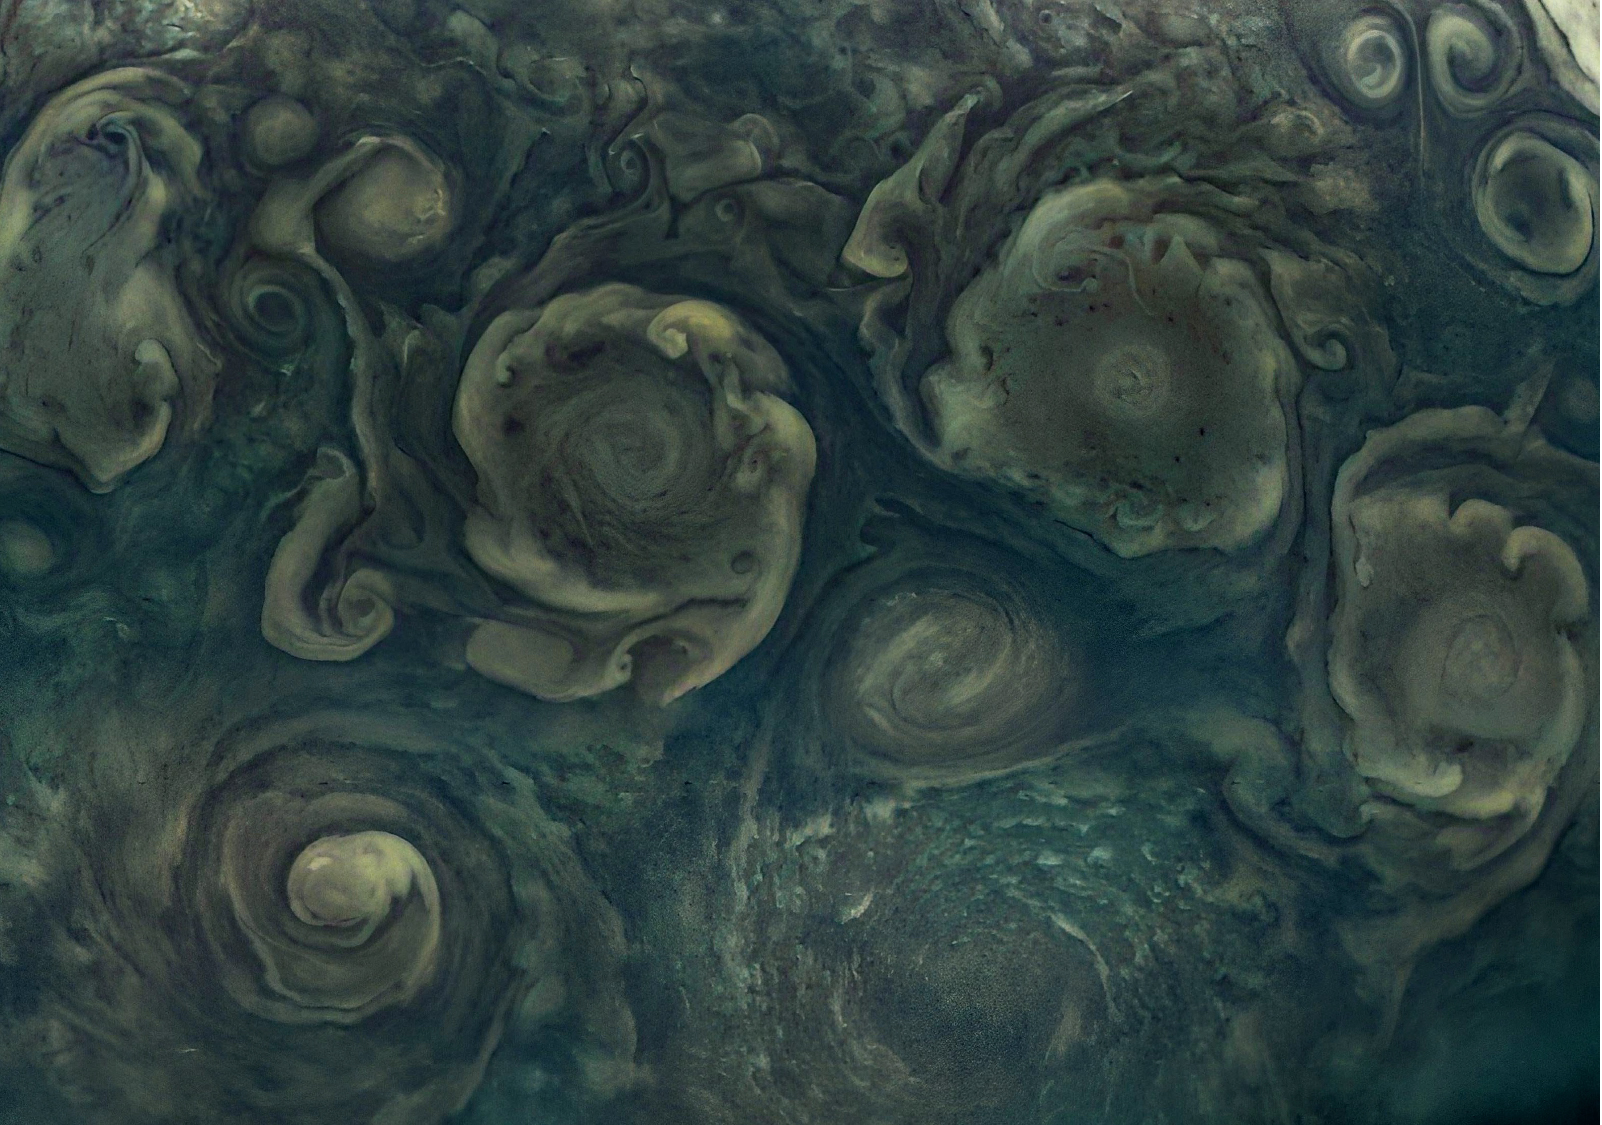

NASA’s Juno Views Northern Cyclones on Jupiter

Jupiter’s northernmost cyclone, perched near the gas giant’s north pole, is visible to the right along the bottom edge of this image, which was taken Sept. 29, 2022, by the JunoCam public engagement camera aboard NASA’s Juno spacecraft. Jupiter has eight circumpolar cyclones, and four are visible in this image, framing the northernmost cyclone. A small anticyclone (which spins counterclockwise) has wedged its way in just above the northernmost cyclone. This image was acquired on Juno’s 45th pass of Jupiter from an altitude of 17,248 miles (27,758 kilometers) and shows features as small as 11.6 miles (18.7 kilometers) across.

Citizen scientist Navaneeth Krishnan S processed the images to enhance the color and contrast.

Credit: Image data: NASA/JPL-Caltech/SwRI/MSSS, Image processing by Navaneeth Krishnan S CC BY 3.0